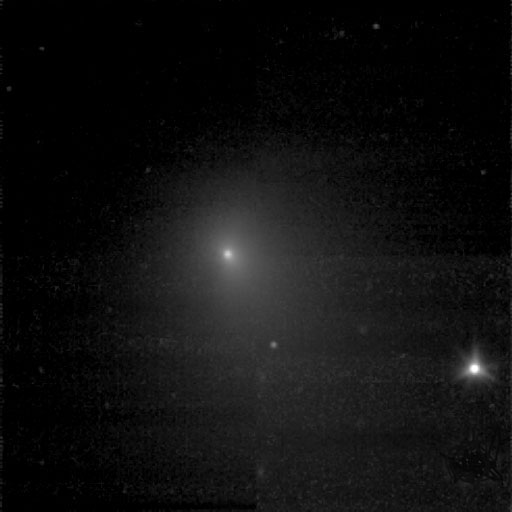

Getting Closer

Figure 1: First Look at Tempel’s Chemicals

One of the two pictures of Tempel 1 (see also PIA02101) taken by Deep Impact’s medium-resolution camera is shown next to data of the comet taken by the spacecraft’s infrared spectrometer. This instrument breaks apart light like a prism to reveal the “fingerprints,” or signatures, of chemicals. Even though the spacecraft was over 10 days away from the comet when these data were acquired, it detected some of the molecules making up the comet’s gas and dust envelope, or coma. The signatures of these molecules — including water, hydrocarbons, carbon dioxide and carbon monoxide — can be seen in the graph, or spectrum.

Deep Impact’s impactor spacecraft is scheduled to collide with Tempel 1 at10:52 p.m. Pacific time on July 3 (1:52 a.m. Eastern time, July 4). The mission’s flyby spacecraft will use its infrared spectrometer to sample the ejected material, providing the first look at the chemical composition of a comet’s nucleus.

These data were acquired from June 20 to 21, 2005. The picture of Tempel 1 was taken by the flyby spacecraft’s medium-resolution instrument camera. The infrared spectrometer uses the same telescope as the high-resolution instrument camera.

Credit: NASA/JPL-Caltech/UMD